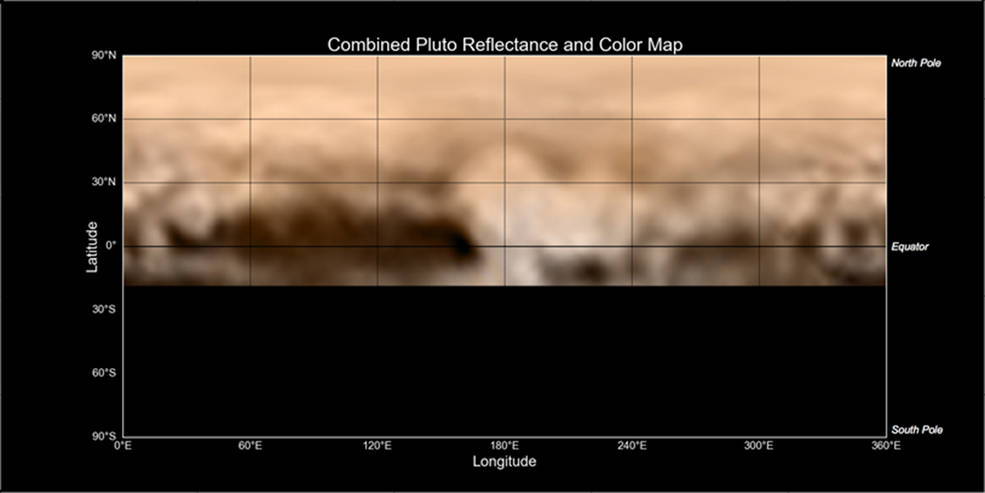

The Whale and the Donut

This map of Pluto, created from images taken from June 27-July 3, 2015, by the Long Range Reconnaissance Imager (LORRI) on New Horizons, was combined with lower-resolution color data from the spacecraft’s Ralph instrument. The center of the map corresponds to the side of Pluto that will be seen close-up during New Horizons’ July 14 flyby.

This map gives mission scientists an important tool to decipher the complex and intriguing pattern of bright and dark markings on Pluto’s surface. Features from all sides of Pluto can now be seen at a glance and from a consistent perspective, making it much easier to compare their shapes and sizes.

The elongated dark area informally known as “the whale,” along the equator on the left side of the map, is one of the darkest regions visible to New Horizons. It measures some 1,860 miles (3,000 kilometers) in length. Directly to the right of the whale’s “snout” is the brightest region visible on the planet, which is roughly 990 miles (1,600 kilometers) across. This may be a region where relatively fresh deposits of frost — perhaps including frozen methane, nitrogen and/or carbon monoxide — form a bright coating.

The Johns Hopkins University Applied Physics Laboratory in Laurel, Maryland, designed, built, and operates the New Horizons spacecraft, and manages the mission for NASA’s Science Mission Directorate. The Southwest Research Institute, based in San Antonio, leads the science team, payload operations and encounter science planning. New Horizons is part of the New Frontiers Program managed by NASA’s Marshall Space Flight Center in Huntsville, Alabama.

Credit: NASA/Johns Hopkins University Applied Physics Laboratory/Southwest Research Institute